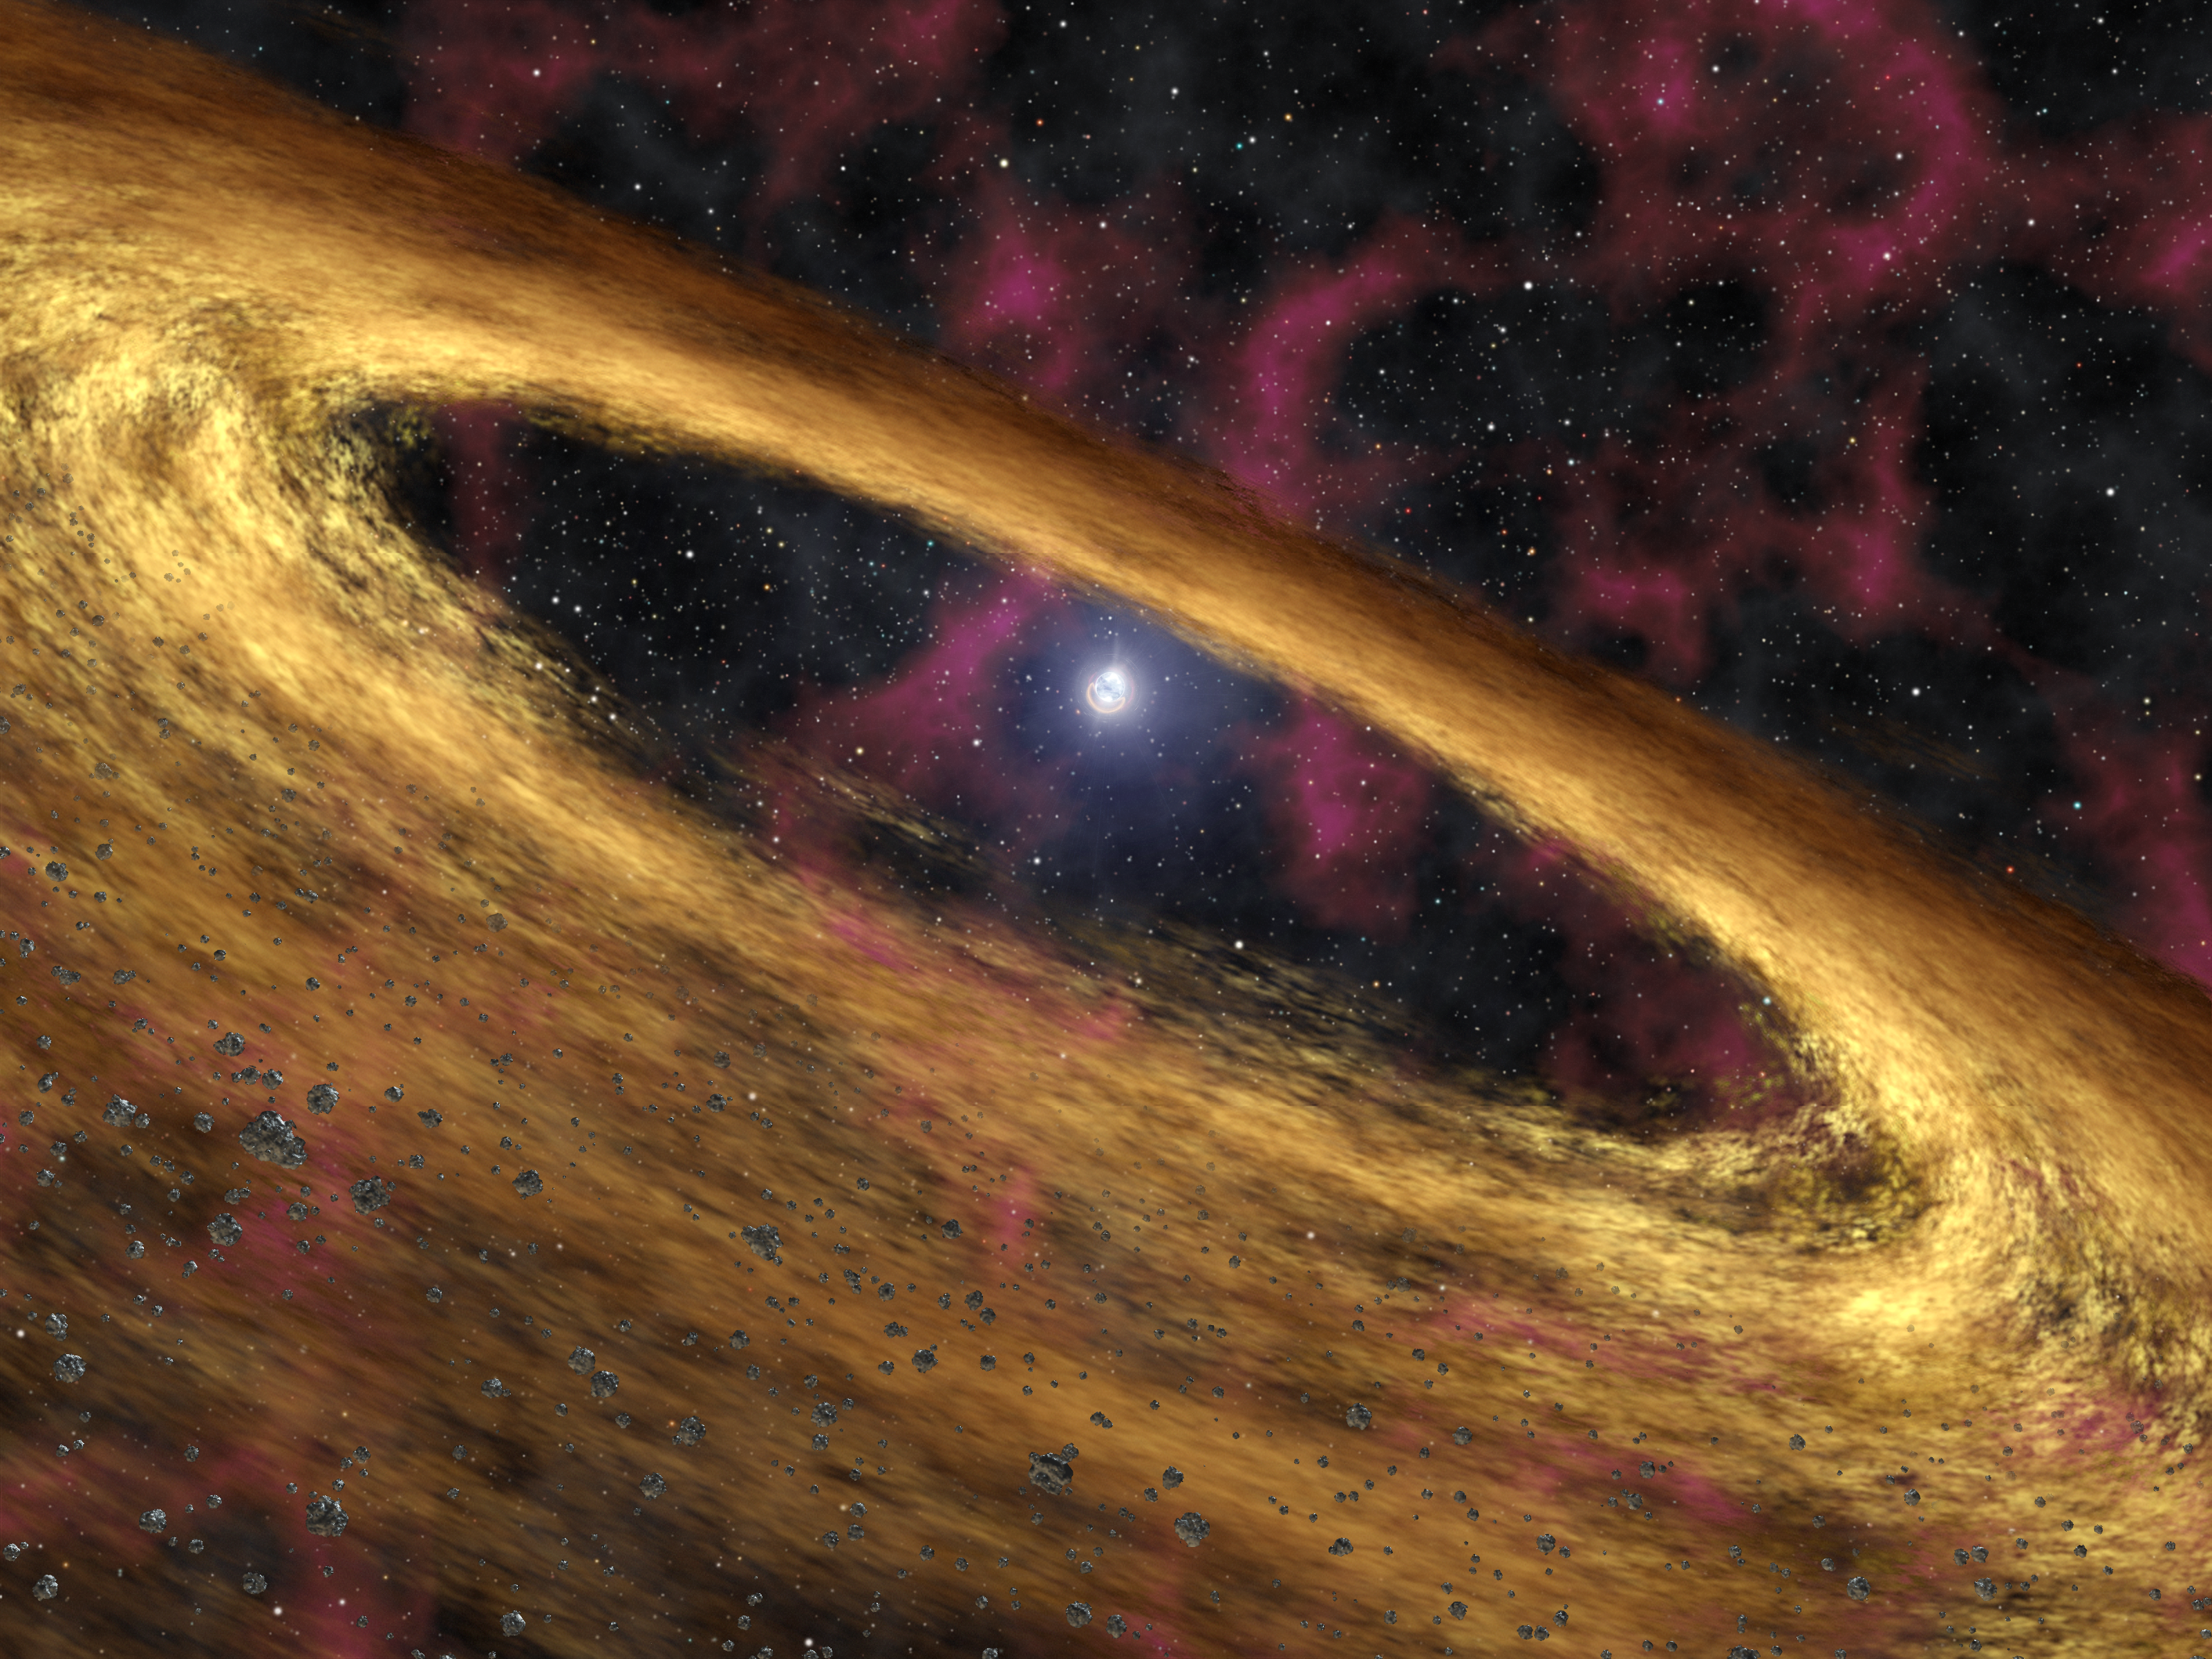

Stellar Rubble May be Planetary Building Blocks (Artist Concept)

Birth of ‘Phoenix’ Planets?

This artist’s concept depicts a type of dead star called a pulsar and the surrounding disk of rubble discovered by NASA’s Spitzer Space Telescope. The pulsar, called 4U 0142+61, was once a massive star until about 100,000 years ago when it blew up in a supernova explosion and scattered dusty debris into space. Some of that debris was captured into what astronomers refer to as a “fallback disk,” now circling the remaining stellar core, or pulsar. The disk resembles protoplanetary disks around young stars, out of which planets are thought to be born.

Supernovas are a source of iron, nitrogen and other “heavy metals” in the universe. They spray these elements out into space, where they eventually come together in clouds that give rise to new stars and planets. The Spitzer finding demonstrates that supernovas might also contribute heavy metals to their own planets, a possibility that was first suggested when astronomers discovered planets circling a pulsar called PSR B1257+12 in 1992.

Birth of ‘Phoenix’ Planets? About the Movie
This artist’s animation depicts the explosive death of a massive star, followed by the creation of a disk made up of the star’s ashes. NASA’s Spitzer Space Telescope was able to see the warm glow of such a dusty disk using its heat-seeking infrared vision. Astronomers believe planets might form in this dead star’s disk, like the mythical Phoenix rising up out of the ashes.

The movie begins by showing a dying massive star called a red giant. This bloated star is about 15 times more massive than our sun, and approximately 40 times bigger in diameter. When the star runs out of nuclear fuel, it collapses and ultimately blows apart in what is called a supernova. A lone planet around the star is shown being incinerated by the fiery blast. Astronomers do not know if stars of this heft host planets, but if they do, the planets would probably be destroyed when the stars explode.

All that remains of the dead star is its shrunken corpse, called a neutron star. Neutron stars are incredibly dense, with masses nearly one-and-one-half times that of our sun squeezed into bodies roughly 10 miles wide (16 kilometers). They are so dense that their gravity causes light to bend and warp around them. The particular neutron star depicted here, called a pulsar, spins and pulses with X-ray radiation.

Some debris, or ashes, from the supernova can be seen settling into a disk in orbit around the pulsar. This material never reached the velocity needed to escape the gravity of the pulsar, and can be thought of as falling back toward the star. The resulting “fallback disk” resembles protoplanetary disks around young stars, out of which planets are thought to form.

The pulsar observed by Spitzer, called 4U 0142+61, is13,000 light-years away in the northern constellation Cassiopeia. Its disk orbits about 1 million miles (1.6 million kilometers) away from it, and probably contains about 10 Earth-masses of material — only a few millionths of the mass of the material expelled in the supernova.

At the end of the movie, small asteroids begin to form within the disk. This first step towards planet formation might be happening in this system already.

Credit: NASA/JPL-Caltech